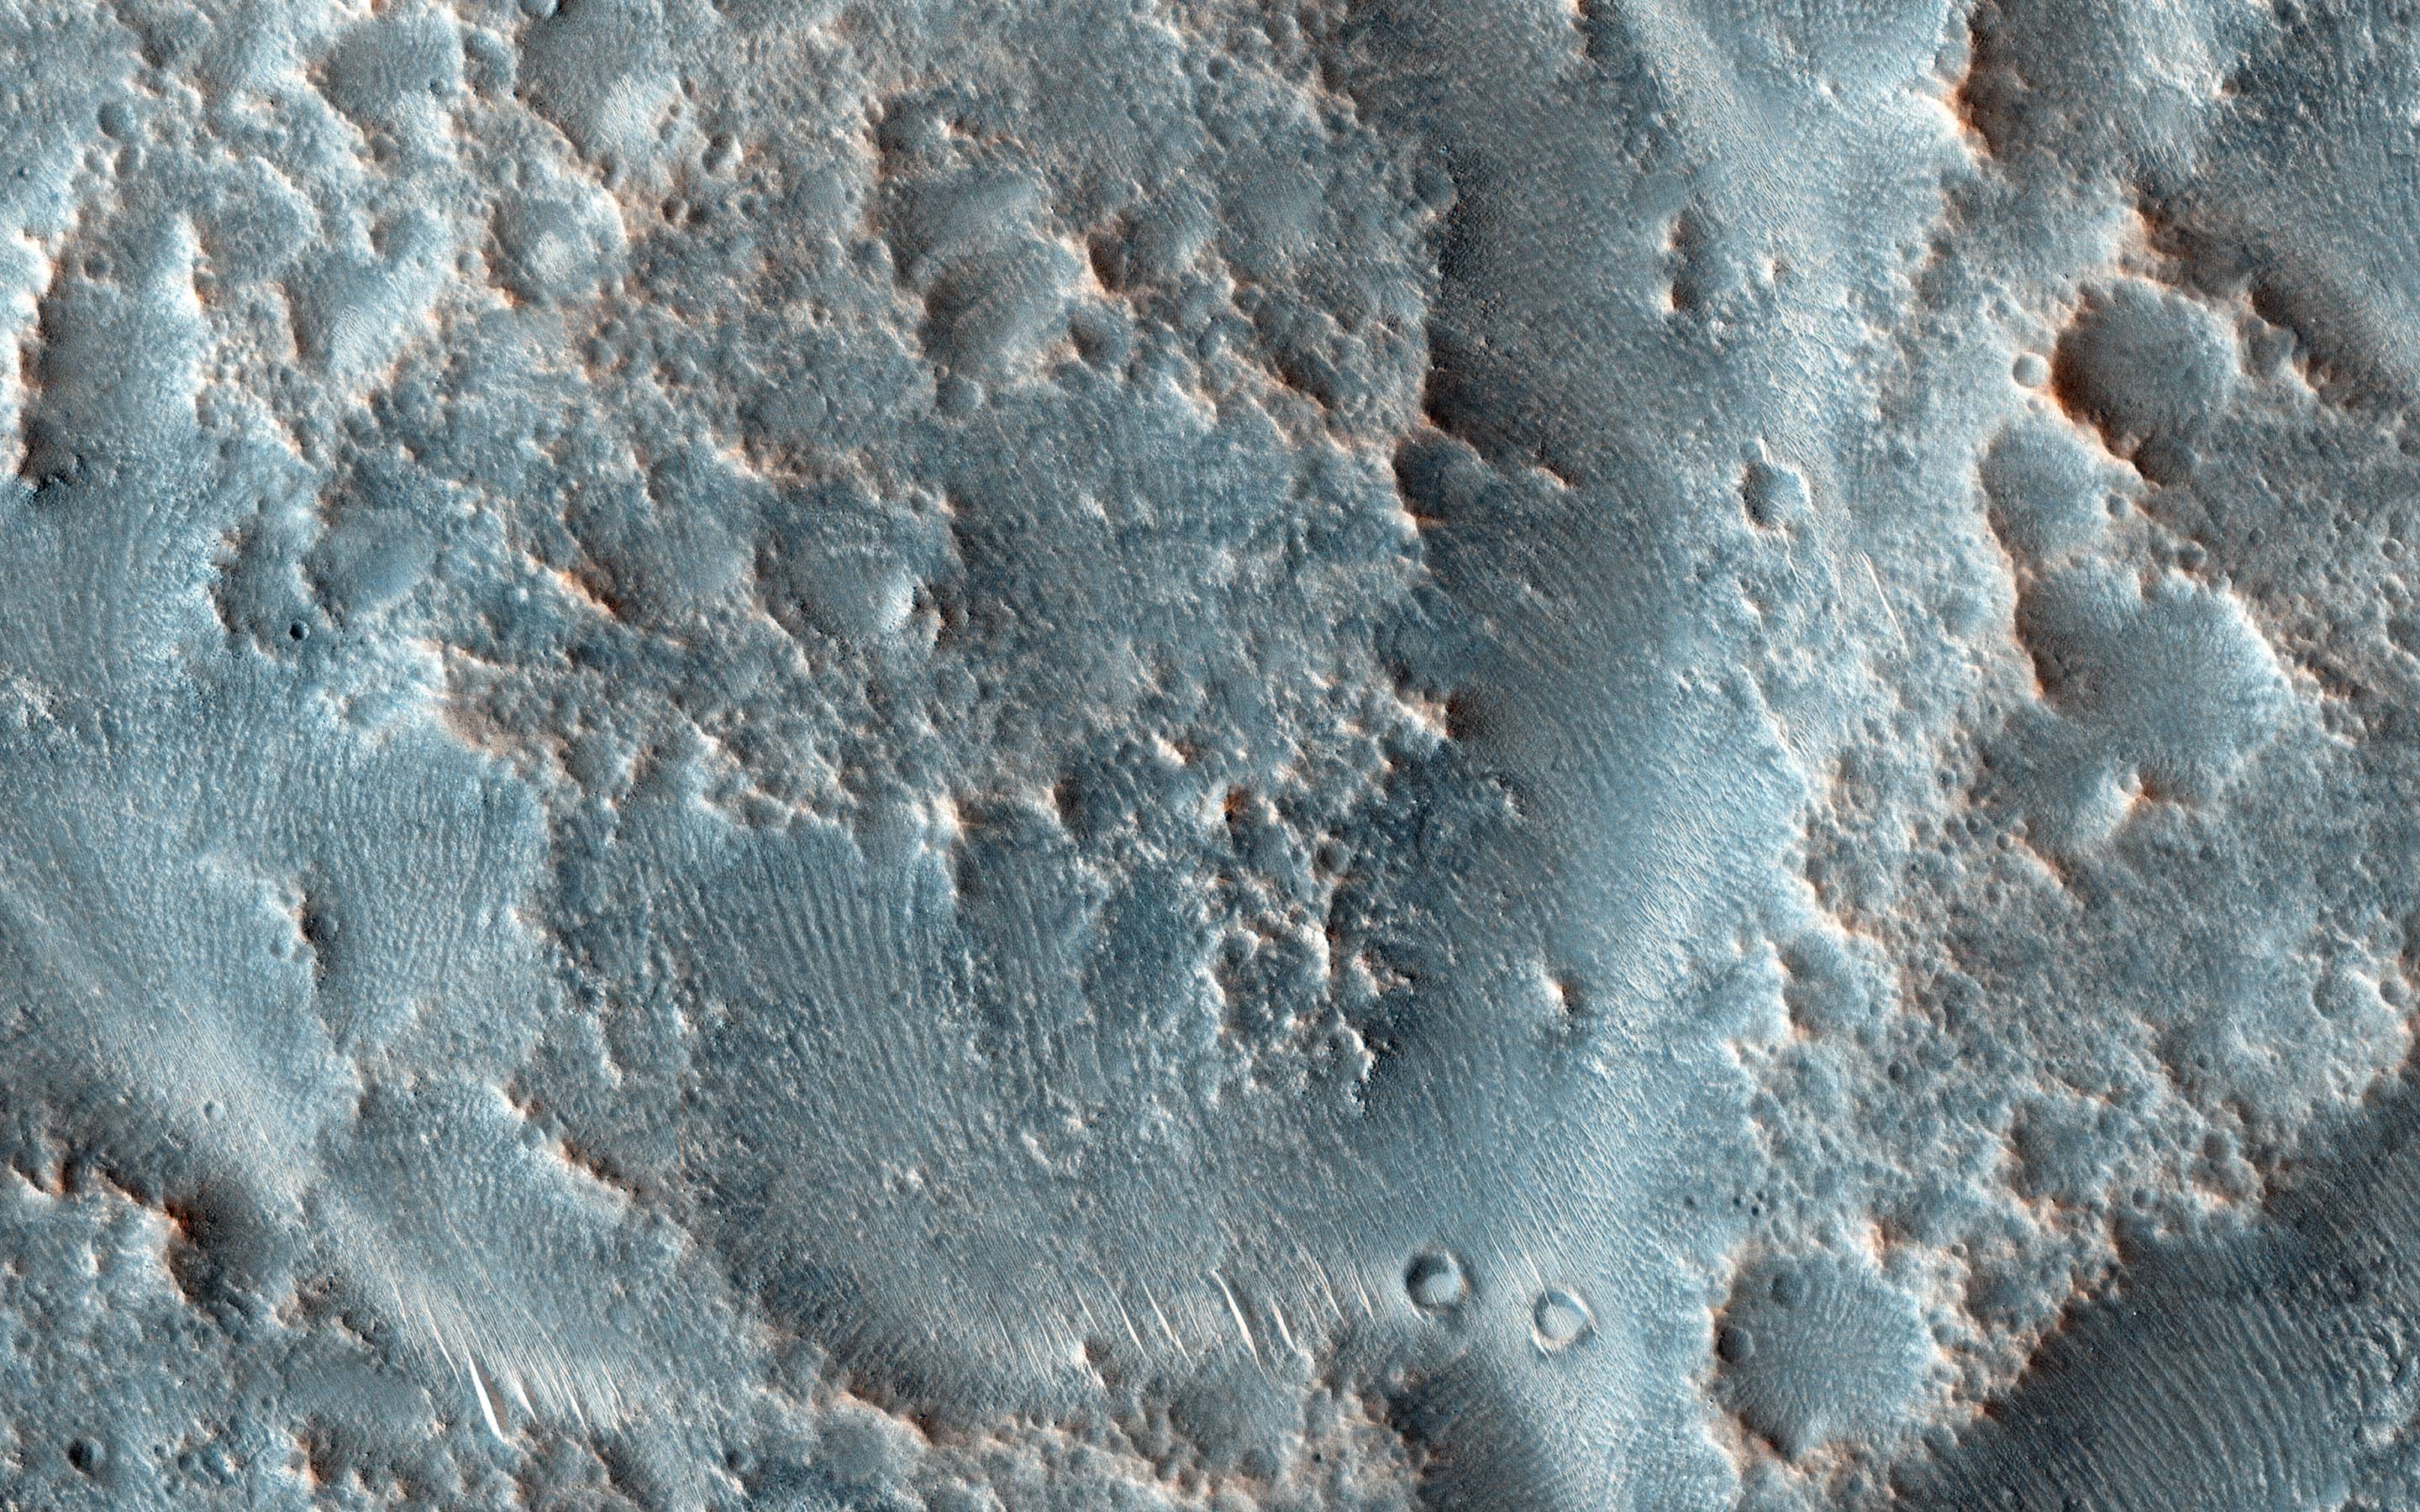

Oxbows and Cutoffs in Idaeus Fossae

As rivers age they can meander and occasionally these meanders get so pronounced that the river cuts off these curving loops at their narrow end leaving them as isolated as oxbow lakes.

The objective of this observation is to check for the presence of these features. At HiRISE resolution, we should be able to test for traces of former meandering river channels in what looks like an oxbow feature in images from lower-resolution cameras.

HiRISE is one of six instruments on NASA’s Mars Reconnaissance Orbiter. The University of Arizona, Tucson, operates the orbiter’s HiRISE camera, which was built by Ball Aerospace & Technologies Corp., Boulder, Colo. NASA’s Jet Propulsion Laboratory, a division of the California Institute of Technology in Pasadena, manages the Mars Reconnaissance Orbiter Project for the NASA Science Mission Directorate, Washington.

Credit: NASA/JPL-Caltech/Univ. of Arizona